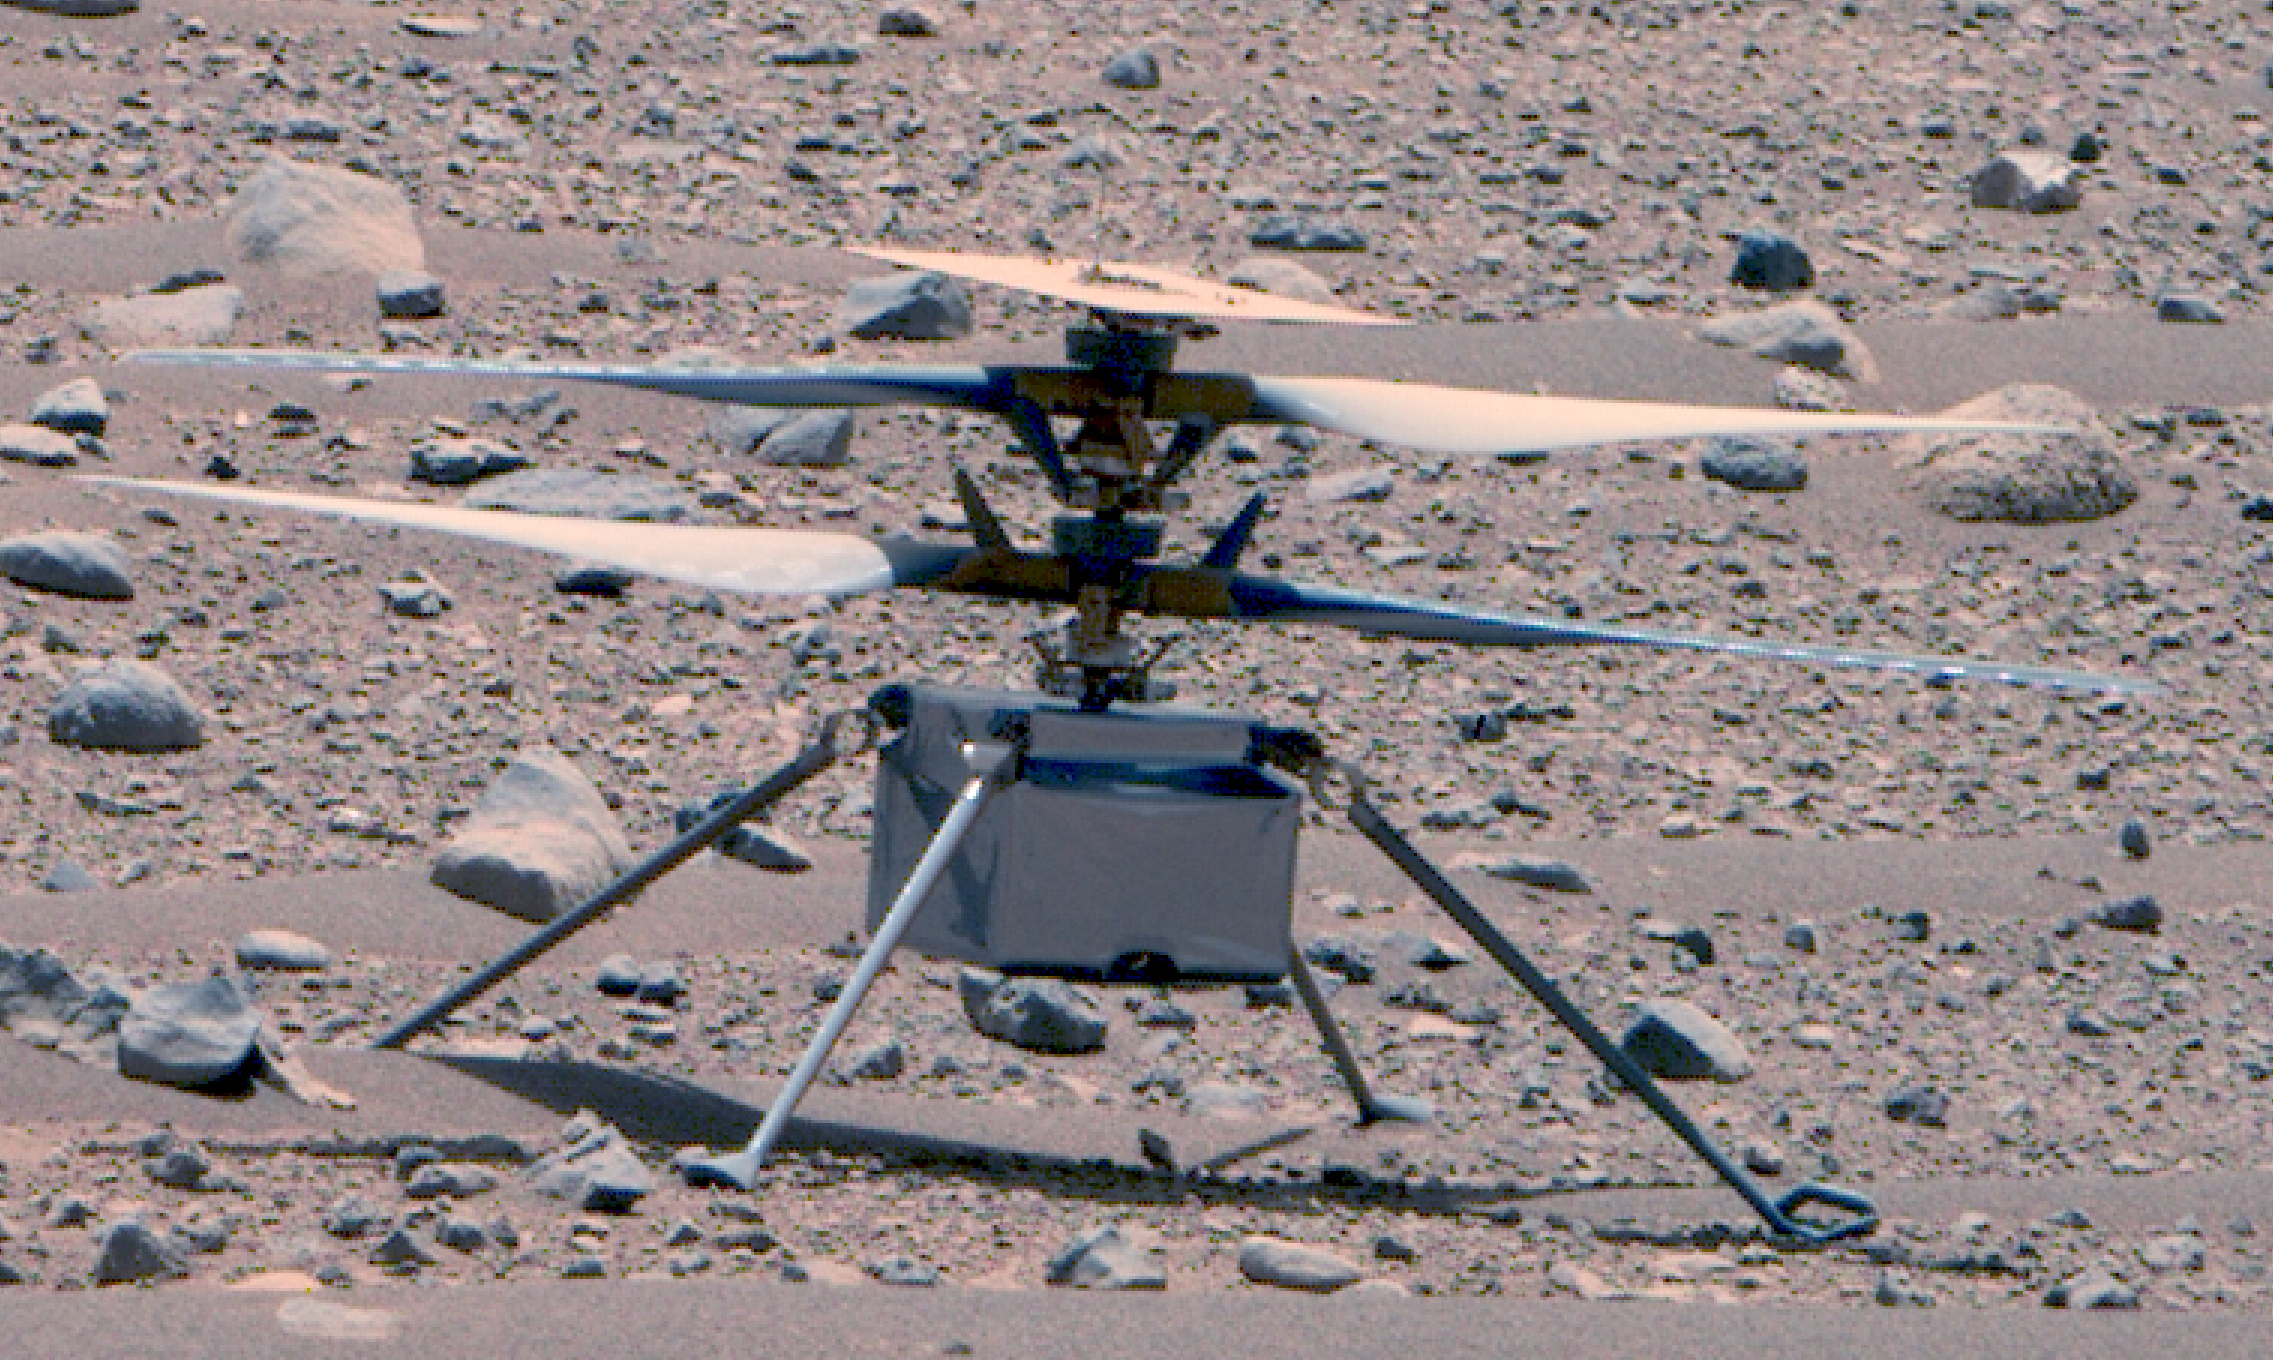

Ingenuity at Two Years on Mars

This enhanced color image of NASA’s Ingenuity Mars Helicopter was taken by the Mastcam-Z instrument aboard Perseverance on April 16, 2023, the 766th Martian day, or sol, of the rover’s mission. At the time the image was taken, the rover was about 75 feet (23 meters) away. The helicopter’s first flight on Mars was on April 19, 2021.

This is the best look the Ingenuity team has had of the rotorcraft since its first flight.

Small diodes (visible more clearly in this image of helicopter) appear as small protrusions on the top of the helicopter’s solar panel. The panel and the two 4-foot (1.2-meter) counter-rotating rotors have accumulated a fine coating of dust. The metalized insulating film covering the exterior of the helicopter’s fuselage appears to be intact. Ingenuity’s color, 13-megapixel, horizon-facing terrain camera can be seen at the center-bottom of the fuselage.

NASA’s Jet Propulsion Laboratory, which is managed for NASA by Caltech in Pasadena, California, built and manages operations of the Perseverance rover. Arizona State University leads the operations of the Mastcam-Z instrument, working in collaboration with Malin Space Science Systems in San Diego, on the design, fabrication, testing, and operation of the cameras, and in collaboration with the Niels Bohr Institute of the University of Copenhagen on the design, fabrication, and testing of the calibration targets.

The Ingenuity Mars Helicopter was built by JPL, which manages the project for NASA Headquarters. It is supported by NASA’s Science Mission Directorate. NASA’s Ames Research Center in California’s Silicon Valley and NASA’s Langley Research Center in Hampton, Virginia, provided significant flight performance analysis and technical assistance during Ingenuity’s development. AeroVironment Inc., Qualcomm, and SolAero also provided design assistance and major vehicle components. Lockheed Martin Space designed and manufactured the Mars Helicopter Delivery System.

Credit: NASA/JPL-Caltech/ASU/MSSS